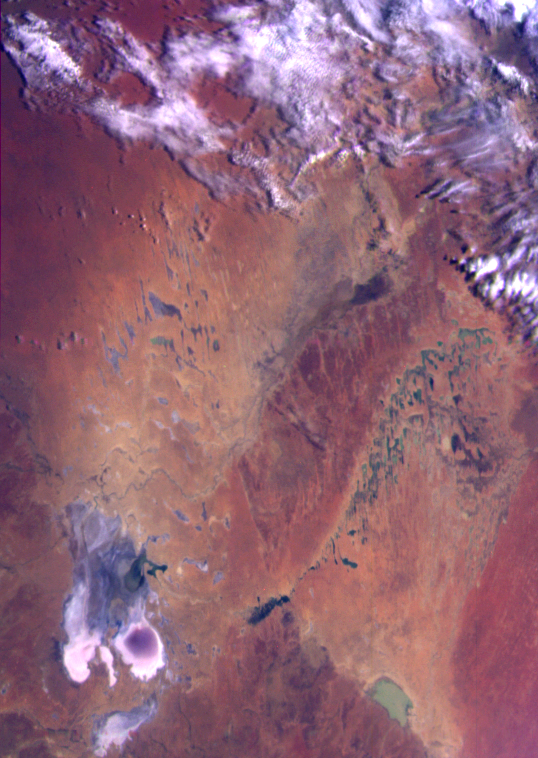

Earth – Simpson Desert, Central Australia

This color image of the Simpson Desert in Australia was obtained by the Galileo spacecraft at about 2:30 p.m. PST, Dec. 8, 1990, at a range of more than 35,000 miles. The color composite was made from images taken through the red, green and violet filters. The area shown, about 280 miles wide by about 340 miles north-to-south, is southeast of Alice Springs. At lower left is Lake Eyre, a salt lake below sea level, subject to seasonal water-level fluctuations; when this image was acquired the lake was nearly dry. At lower right is the greenish Lake Blanche. Fields of linear sand dunes stretch north and east of Lake Eyre, shaped by prevailing winds from the south and showing, in different colors, the various sources and/or ages of their sands.

Credit: NASA/JPL